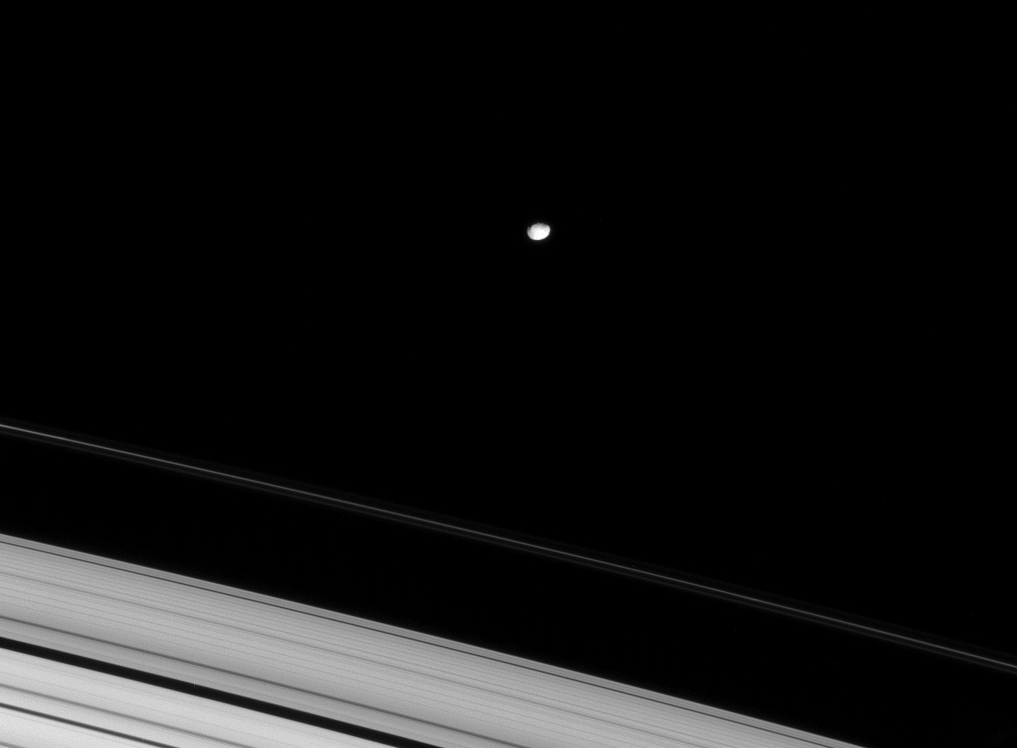

Shadows of Janus

The Cassini spacecraft catches a hint of topography on Janus, which orbits Saturn just outside the planet’s narrow F ring.

This view looks toward the unilluminated side of the rings from about 12 degrees above the ringplane. Janus is 179 kilometers (111 miles) across.

The image was taken in visible light with the Cassini spacecraft narrow-angle camera on April 14, 2008. The view was acquired at a distance of approximately 1.5 million kilometers (930,000 miles) from Janus and at a Sun-Janus-spacecraft, or phase, angle of 22 degrees. Image scale is 9 kilometers (6 miles) per pixel.

The Cassini-Huygens mission is a cooperative project of NASA, the European Space Agency and the Italian Space Agency. The Jet Propulsion Laboratory, a division of the California Institute of Technology in Pasadena, manages the mission for NASA’s Science Mission Directorate, Washington, D.C. The Cassini orbiter and its two onboard cameras were designed, developed and assembled at JPL. The imaging operations center is based at the Space Science Institute in Boulder, Colo.

Credit: NASA/JPL/Space Science Institute